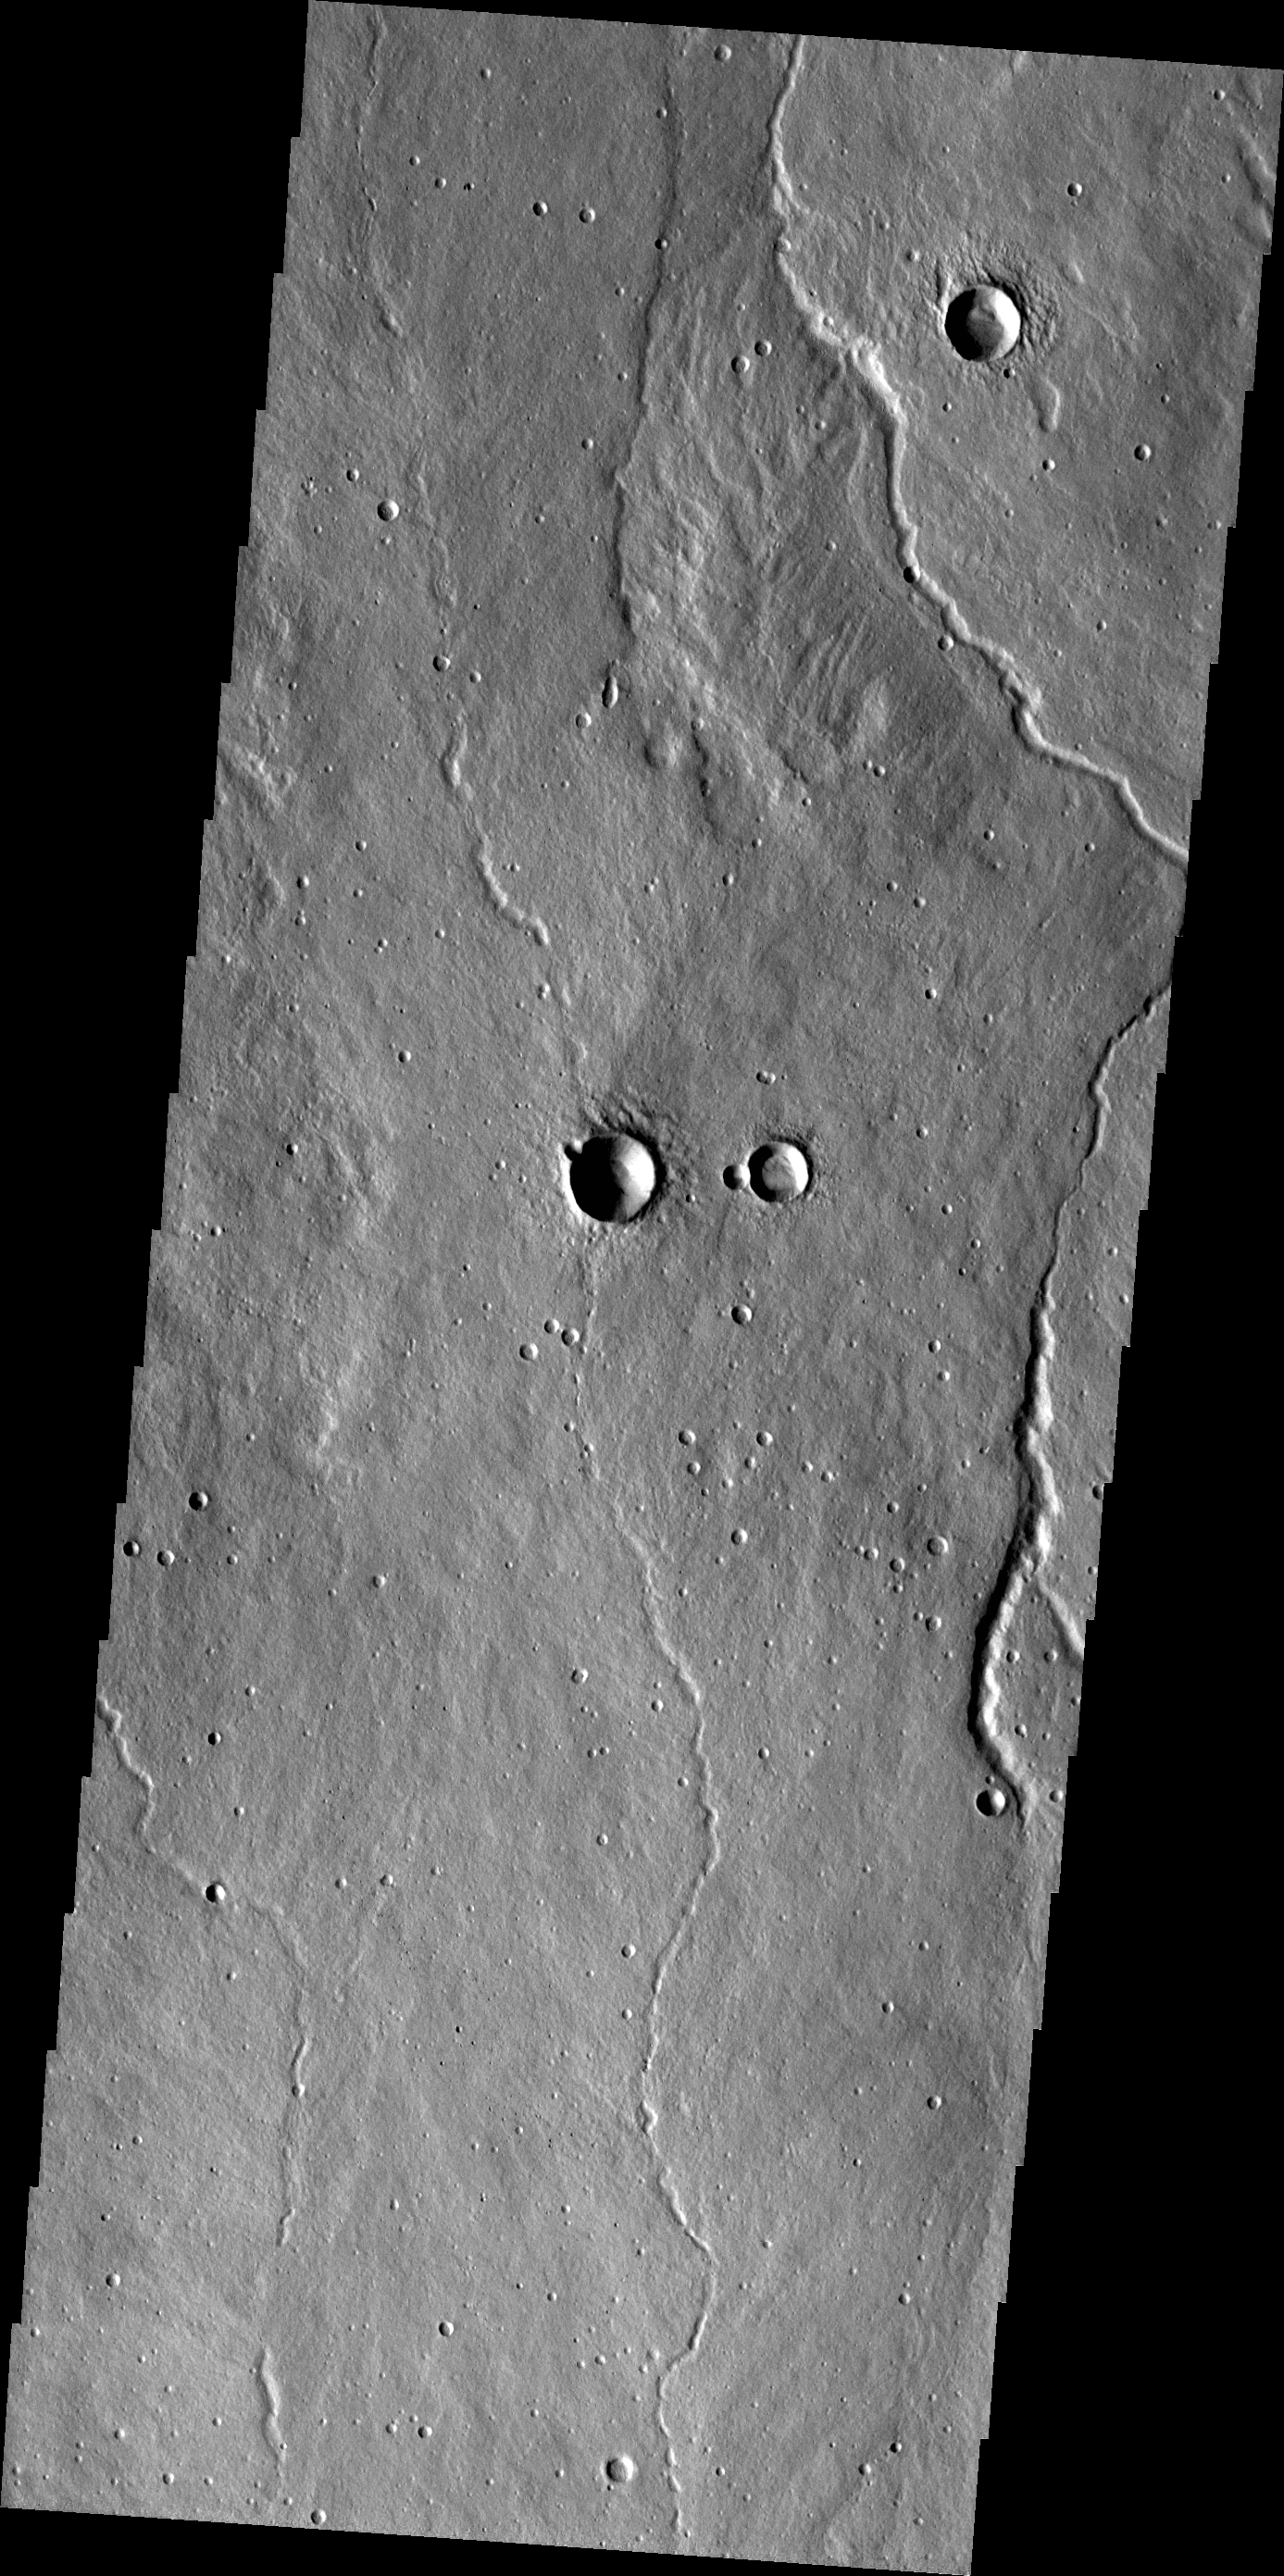

Channels

The channels in this VIS image were most likely created by lava flows from Alba Mons.

Credit: NASA/JPL/ASU